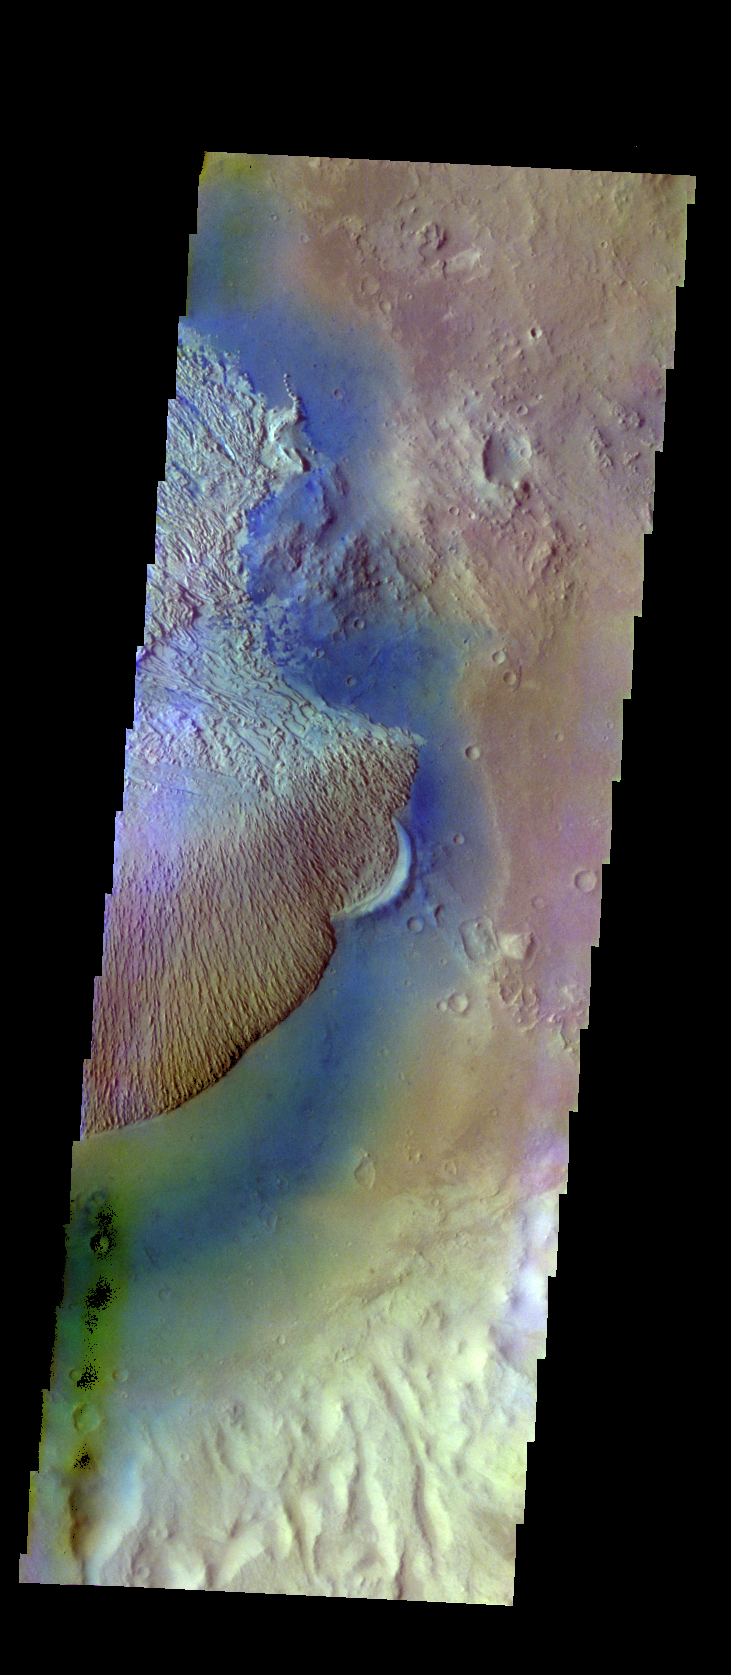

Becquerel Crater – False Color

The THEMIS VIS camera contains 5 filters. The data from different filters can be combined in multiple ways to create a false color image. These false color images may reveal subtle variations of the surface not easily identified in a single band image. Today’s false color image shows part of the floor of Becquerel Crater. The fill material has covered an older crater, which just remains as the arc of rim in the center of the image.

Credit: NASA/JPL-Caltech/ASU